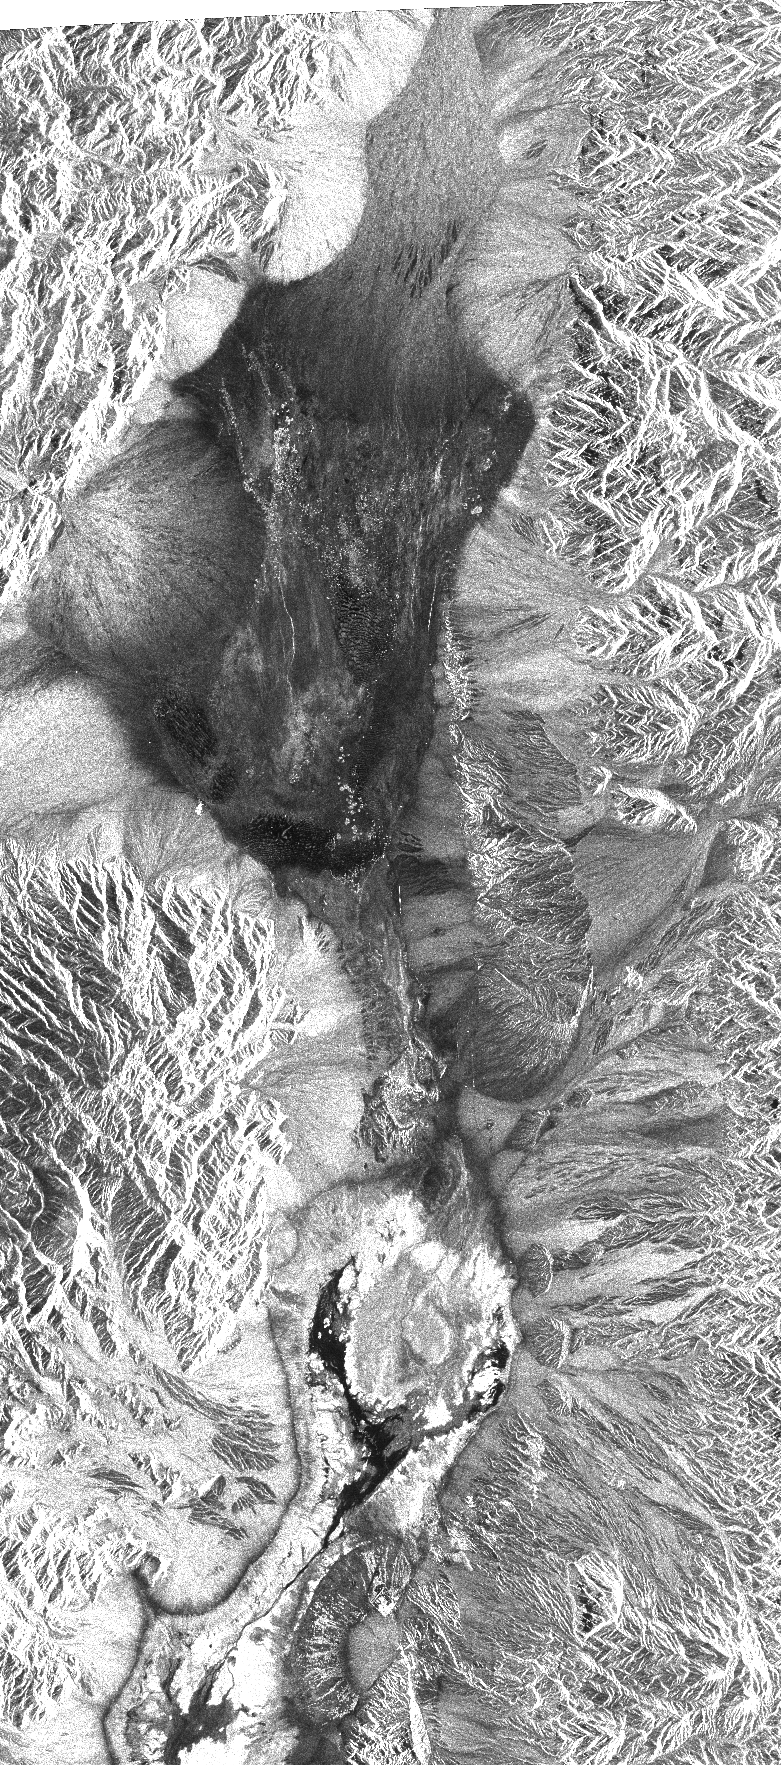

Space Radar Image of Death Valley, California

This image shows Death Valley, California, centered at 36.629 degrees north latitude, 117.069 degrees west longitude. The image shows Furnace Creek alluvial fan and Furnace Creek Ranch at the far right, and the sand dunes near Stove Pipe Wells at the center. The dark fork-shaped feature between Furnace Creek fan and the dunes is a smooth flood-plain which encloses Cottonball Basin.

This SIR-C/X-SAR supersite is an area of extensive field investigations and has been visited by both Space Radar Lab astronaut crews. Elevations in the valley range from 70 meters (230 feet) below sea level, the lowest in the United States, to more than 3,300 meters (10,800 feet) above sea level. Scientists are using SIR-C/X-SAR data from Death Valley to help answer a number of different questions about Earth’s geology. One question concerns how alluvial fans are formed and change through time under the influence of climatic changes and earthquakes. Alluvial fans are gravel deposits that wash down from the mountains over time. They are visible in the image as circular, fan-shaped bright areas extending into the darker valley floor from the mountains. Information about the alluvial fans helps scientists study Earth’s ancient climate. Scientists know the fans are built up through climatic and tectonic processes and they will use the SIR-C/X-SAR data to understand the nature and rates of weathering processes on the fans, soil formation and the transport of sand and dust by the wind. SIR-C/X-SAR’s sensitivity to centimeter-scale (inch-scale) roughness provides detailed maps of surface texture. Such information can be used to study the occurrence and movement of dust storms and sand dunes.

The goal of these studies is to gain a better understanding of the record of past climatic changes and the effects of those changes on a sensitive environment. This may lead to a better ability to predict future response of the land to different potential global climate-change scenarios.

Death Valley is also one of the primary calibration sites for SIR-C/X-SAR. The bright dots near the center of the image are corner reflectors that have been set-up to calibrate the radar as the shuttle passes overhead. Thirty triangular-shaped reflectors (they look like aluminum pyramids) have been deployed by the calibration team from JPL over a 40- by 40-kilometer (25- by 25-mile) area in and around Death Valley. The calibration team will also deploy transponders (electronic reflectors) and receivers to measure the radar signals from SIR-C/X-SAR on the ground. SIR-C/X-SAR is part of NASA’s Mission to Planet Earth.

The radars illuminate Earth with microwaves allowing detailed observations at any time, regardless of weather or sunlight conditions. SIR-C/X-SAR uses three microwave wavelengths: L-band (24 cm), C-band (6 cm) and X-band (3 cm). The multi-frequency data will be used by the international scientific community to better understand the global environment and how it is changing. The SIR-C/X-SAR data, complemented by aircraft and ground studies, will give scientists clearer insights into those environmental changes which are caused by nature and those changes which are induced by human activity.

SIR-C was developed by NASA’s Jet Propulsion Laboratory. X-SAR was developed by the Dornier and Alenia Spazio companies for the German space agency, Deutsche Agentur fuer Raumfahrtangelegenheiten (DARA), and the Italian space agency, Agenzia Spaziale Italiana (ASI).

Credit: NASA/JPL/NGA